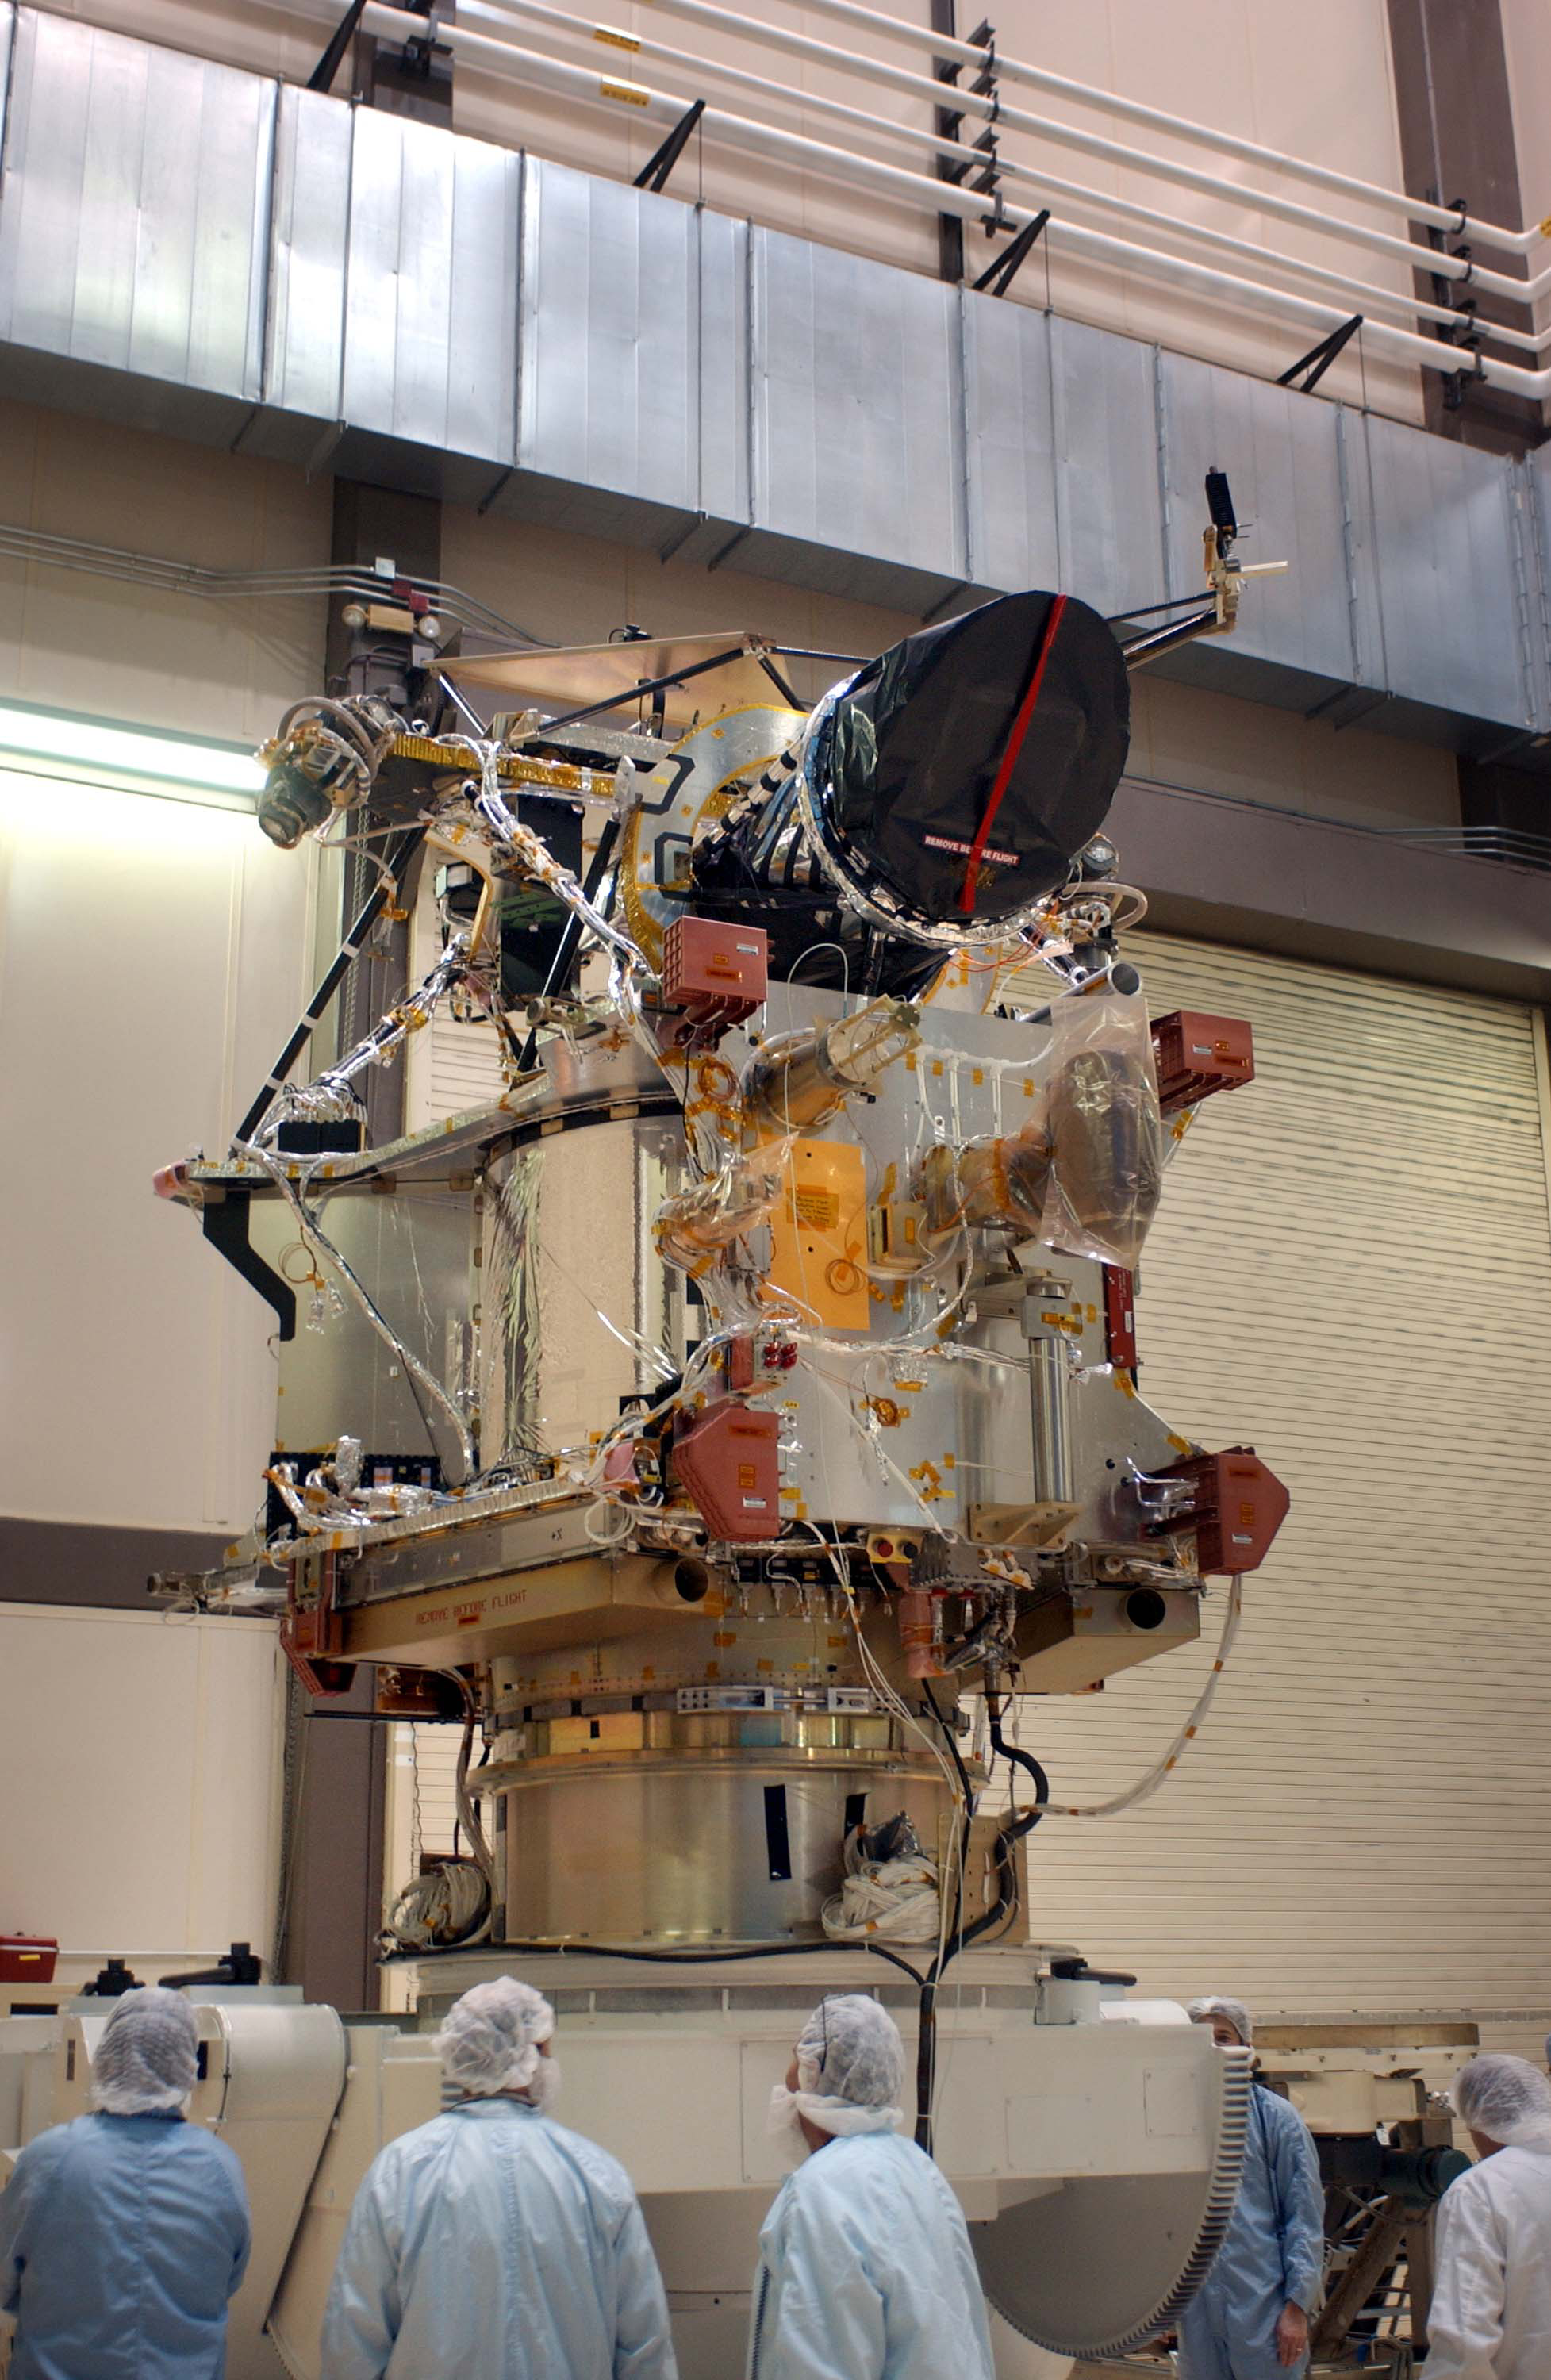

Mars Reconnaissance Orbiter After Camera Installation

A telescopic camera called the High Resolution Imaging Science Experiment, or HiRISE, was installed onto the main structure of NASA’s Mars Reconnaissance Orbiter on Dec. 11, 2004 at Lockheed Martin Space Systems, Denver, Colo. HiRISE is at the top of the spacecraft in this image. Some other large components, including solar panels and the high-gain antenna, had not yet been installed. The orbiter is scheduled for launch in August 2005 carrying six science instruments. Ball Aerospace and Technology Corp., Boulder, Colo., built HiRISE for the University of Arizona, Tucson, to supply for the mission.

Credit: NASA/JPL/LMSS